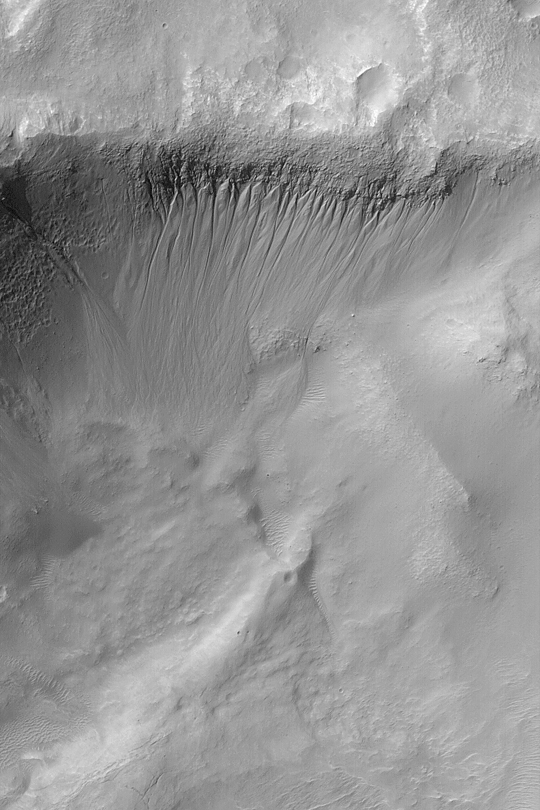

Gullied Crater Wall

MGS MOC Release No. MOC2-371, 25 May 2003

Gullies are common in some regions on middle- and polar-latitude slopes, such as crater walls. This March 2003 Mars Global Surveyor (MGS) Mars Orbiter Camera (MOC) image shows gullies on the north wall of a crater in the Atlantis Chaos region near 34.3°S, 178.0°W. The gullies might have formed by flow of a fluid–perhaps liquid water–sometime in the geologically recent martian past. Sunlight illuminates the scene from the upper left.

Credit: NASA/JPL/Malin Space Science Systems